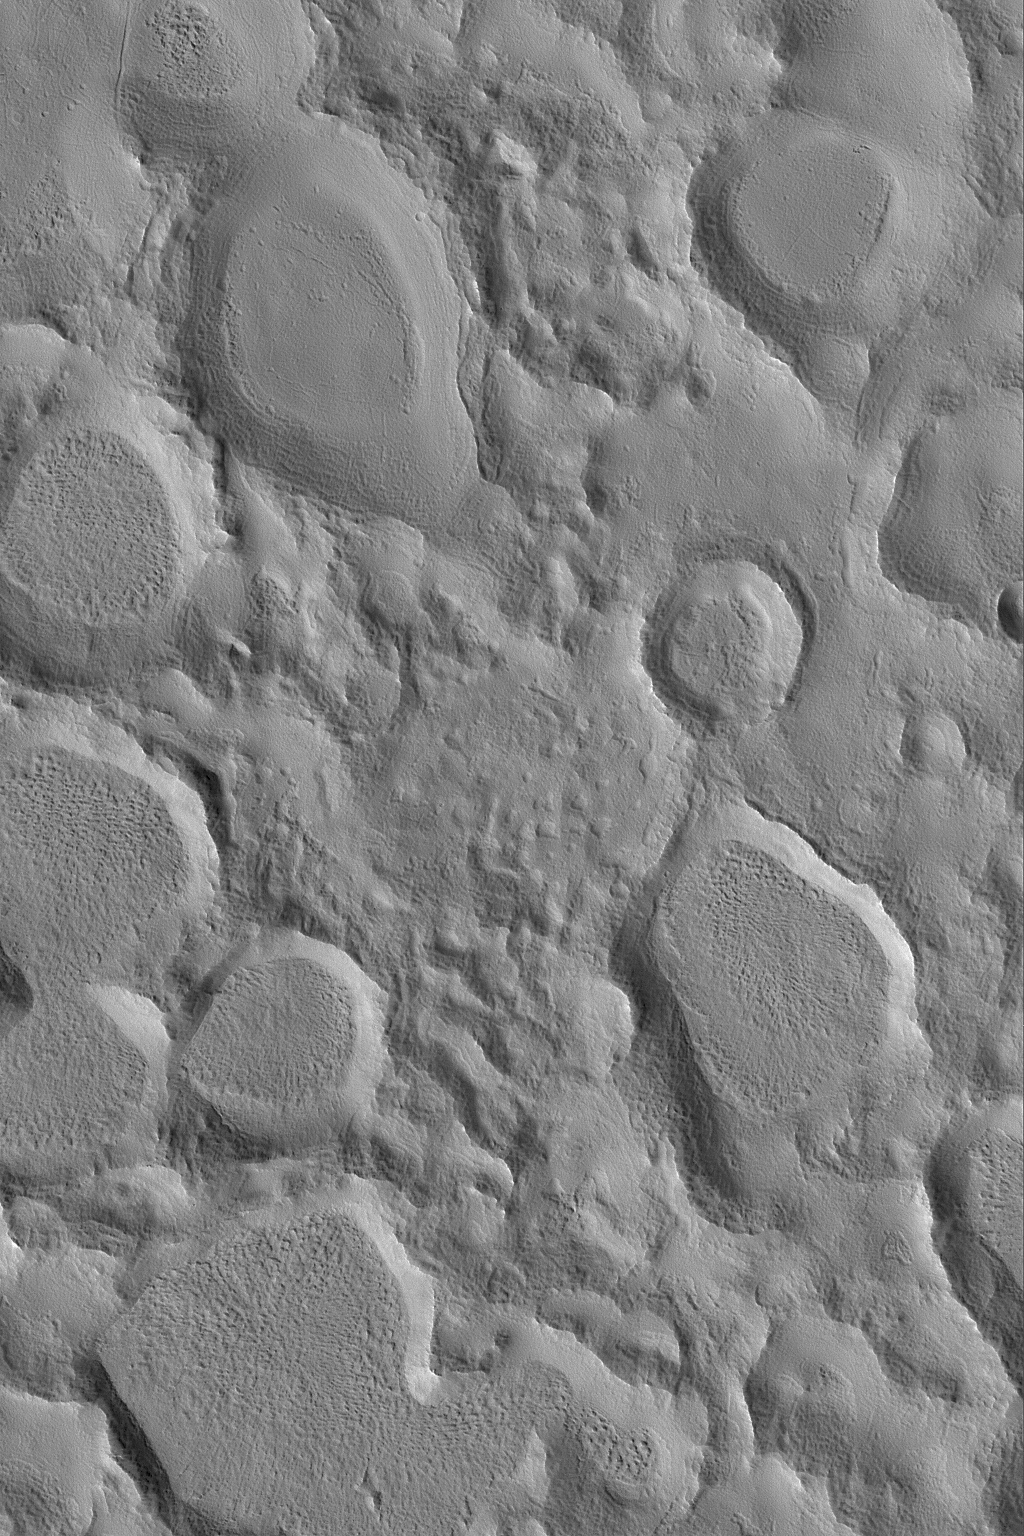

Arabia Crater Cluster

27 May 2004
This Mars Global Surveyor (MGS) Mars Orbiter Camera (MOC) image shows a portion of a large field of small craters clustered together in northeastern Arabia Terra. Crater clusters usually result from the secondary impact of debris thrown from a much larger impact or from the break-up and impact of fragments of a large meteor. Each crater has subsequently been partially filled by material that erodes to form a rugged crater floor surface, and the general appearance of each crater has been somewhat eroded and modified, as well. The image is located near 34.7°N, 314.7°W, and covers an area about 3 km (1.9 mi) across. Sunlight illuminates the scene from the lower left.

Credit: NASA/JPL/Malin Space Science Systems